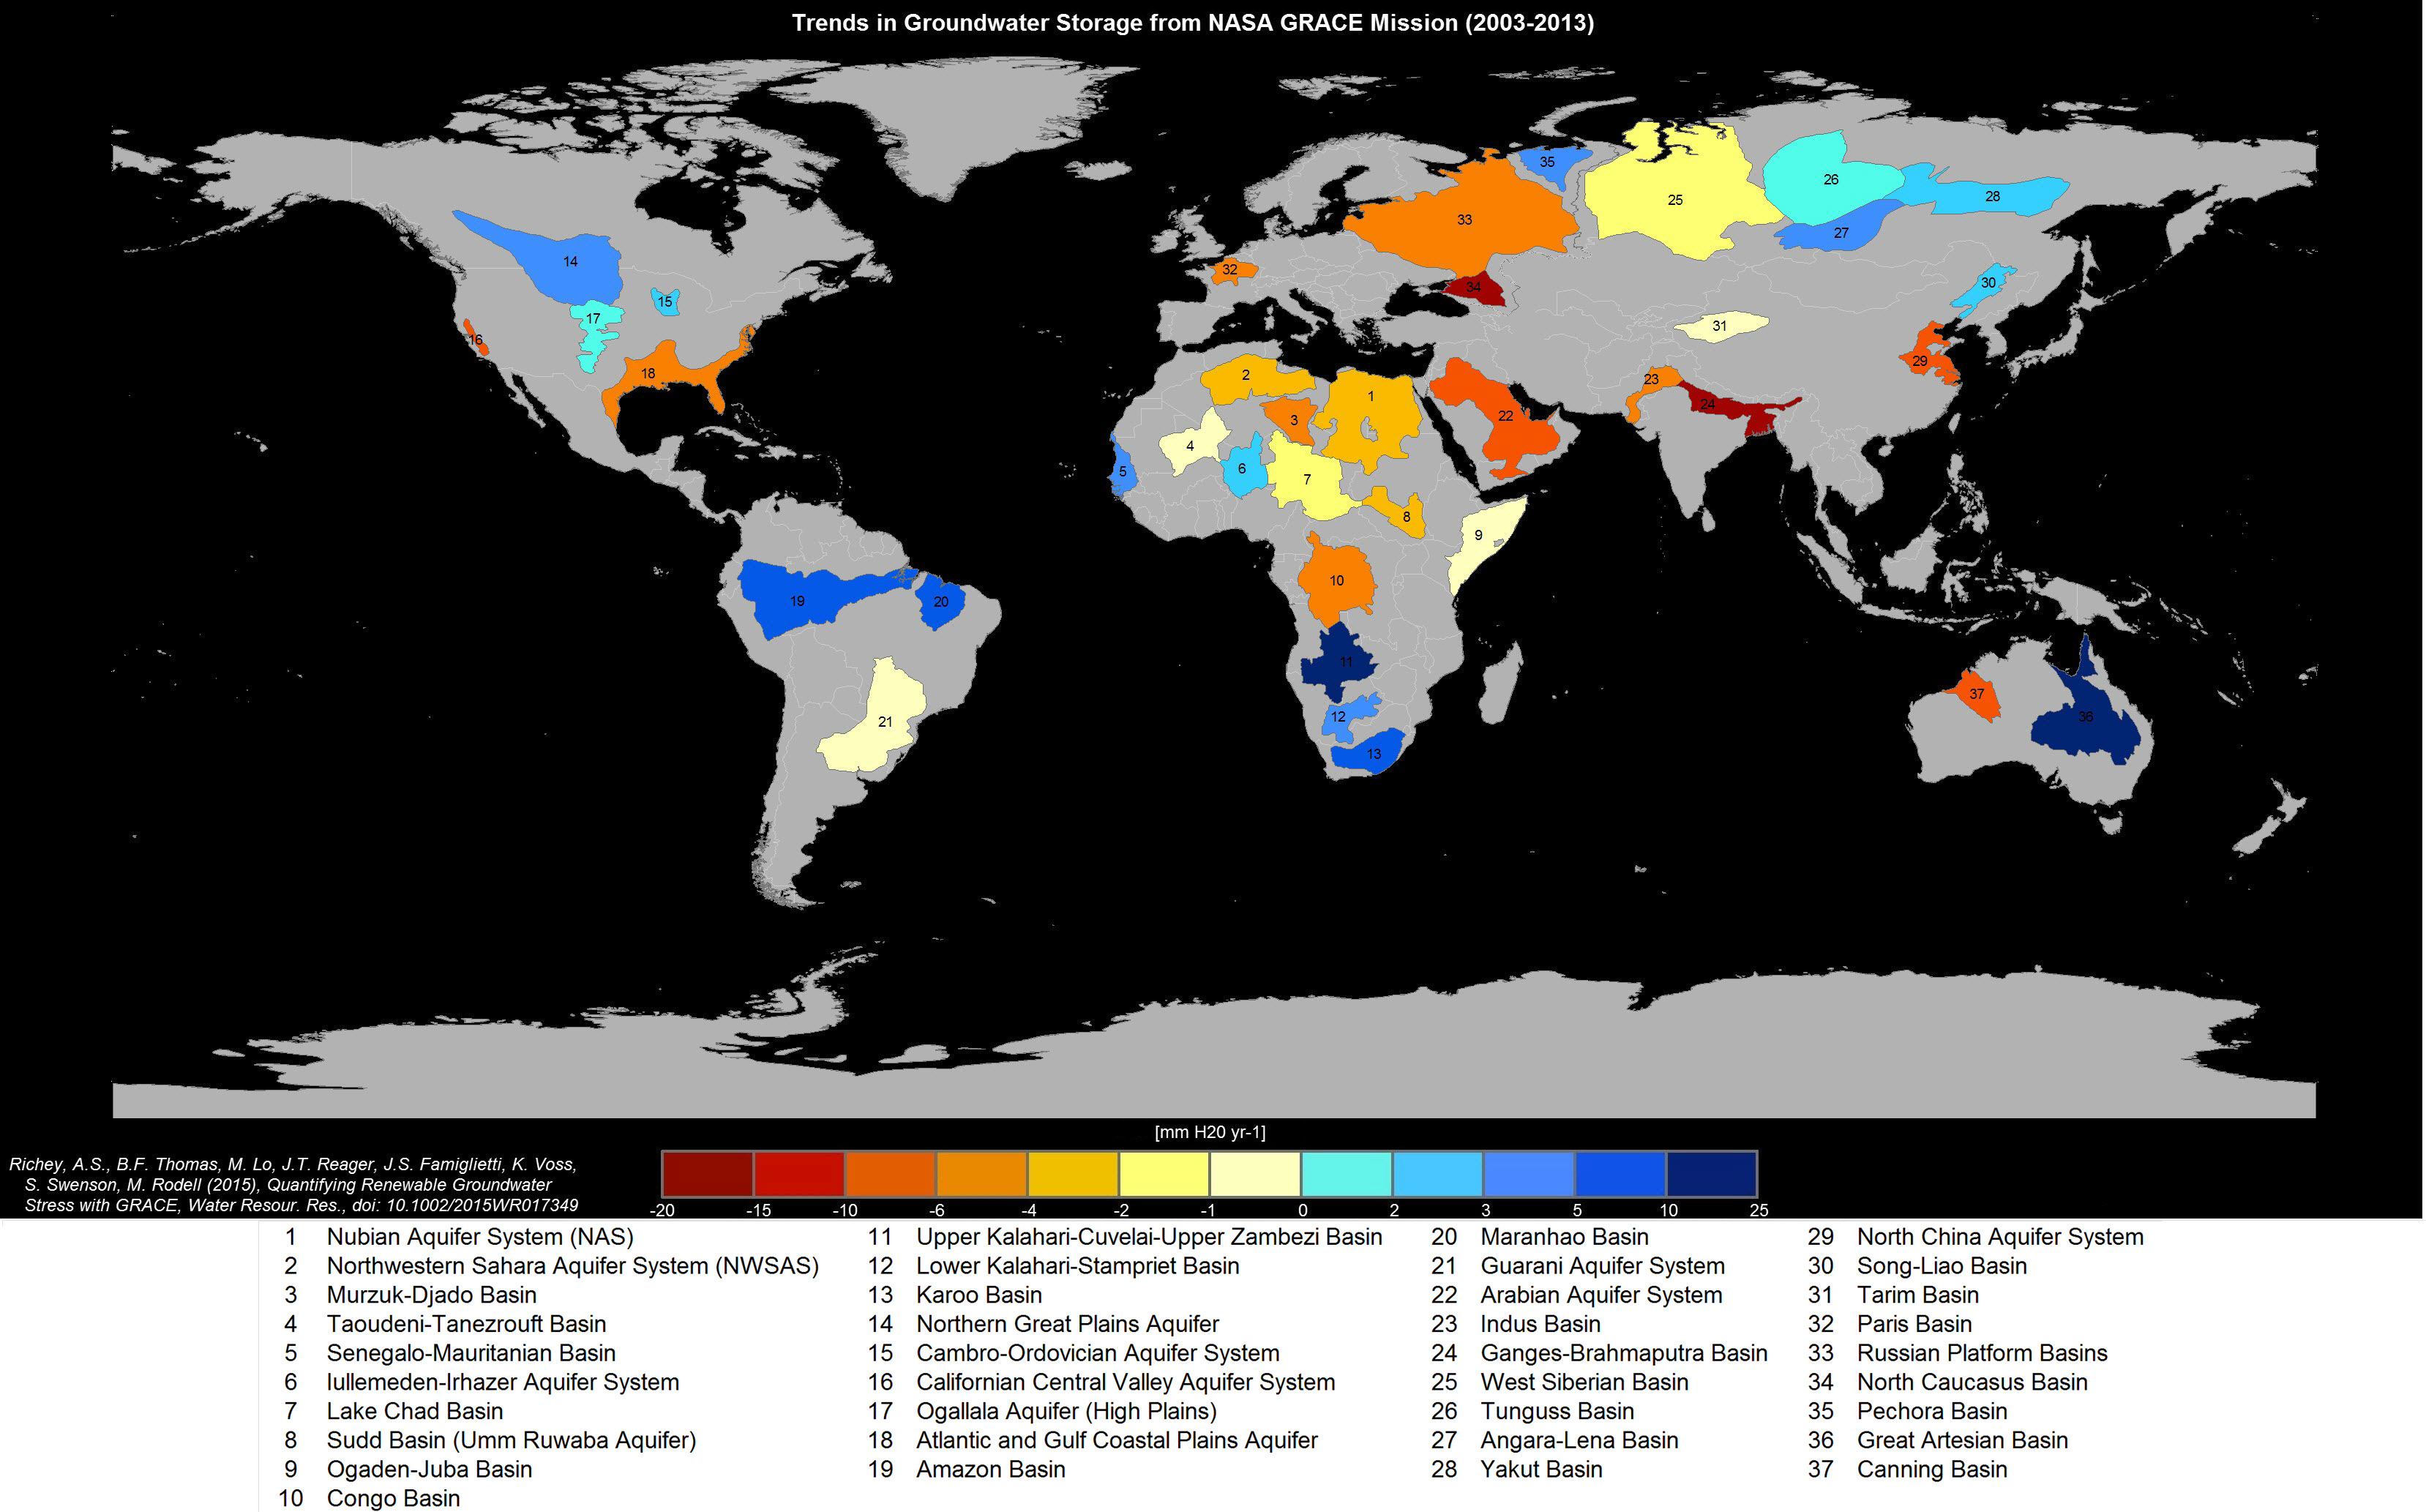

Study: Third of Big Groundwater Basins in Distress

Groundwater storage trends for Earth’s 37 largest aquifers from UCI-led study using NASA GRACE data (2003-2013). Of these, 21 have exceeded sustainability tipping points and are being depleted, with 13 considered significantly distressed, threatening regional water security and resilience.

GRACE is a collaborative endeavor involving the Center for Space Research at the University of Texas, Austin; NASA’s Jet Propulsion Laboratory, Pasadena, Calif.; the German Space Agency and Germany’s National Research Center for Geosciences, Potsdam.

Credit: NASA/JPL-Caltech/University of California, Irvine